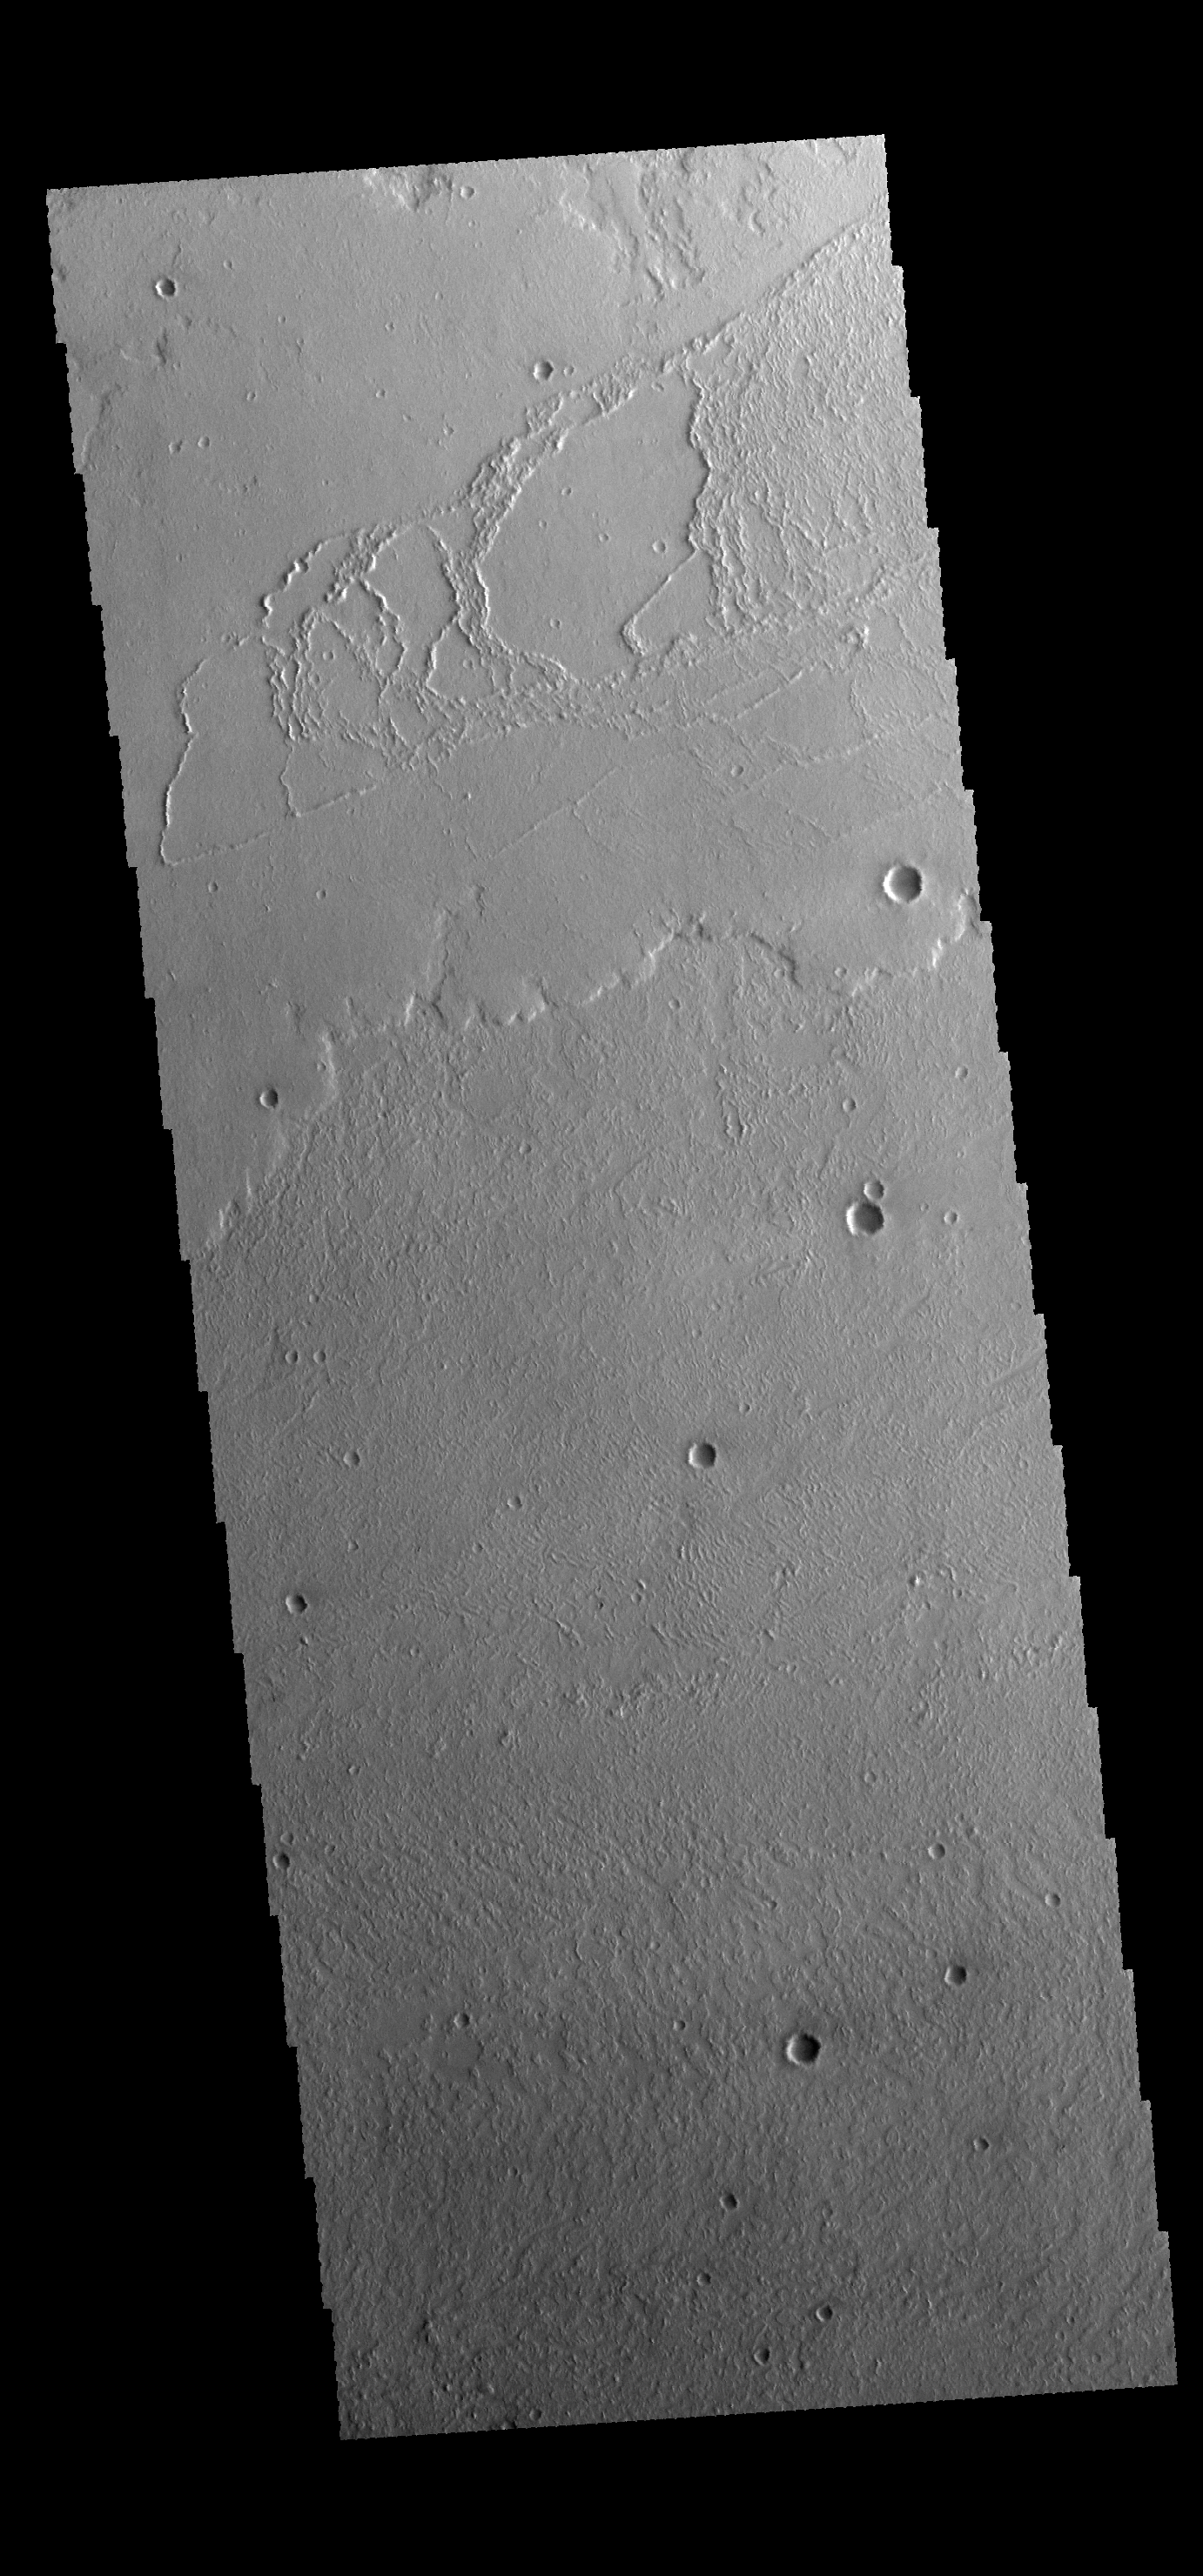

Volcanic Flow Surfaces

The region of this VIS image shows several different flow surfaces, including platy and lobate. These flows are part of Daedalia Planum.

Credit: NASA/JPL-Caltech/ASU